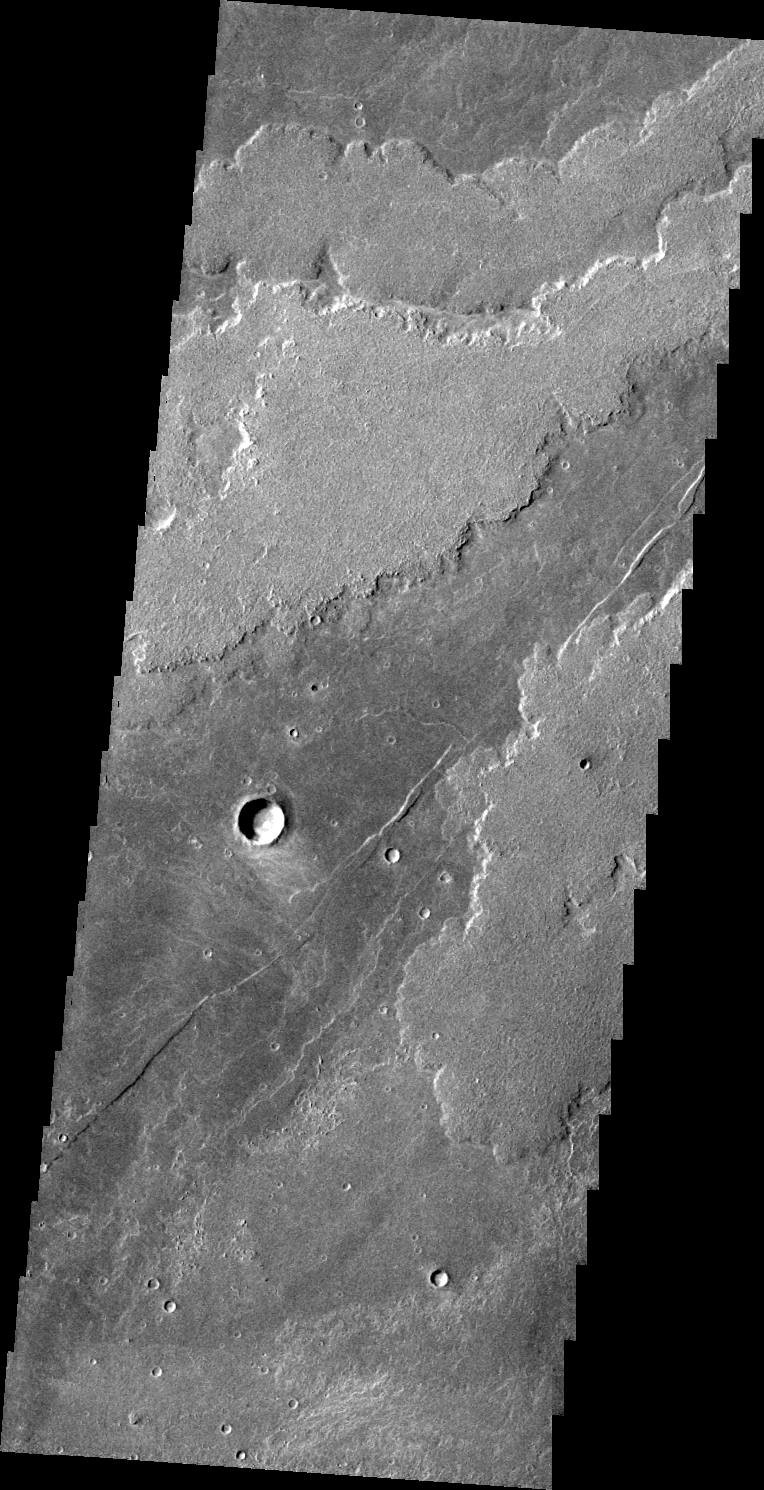

Arsia Mons Flows

This VIS image shows lava flows of Arsia Mons.

Image information: VIS instrument. Latitude -21.1N, Longitude 233.0E. 44 meter/pixel resolution.

Please see the THEMIS Data Citation Note for details on crediting THEMIS images.

Note: this THEMIS visual image has not been radiometrically nor geometrically calibrated for this preliminary release. An empirical correction has been performed to remove instrumental effects. A linear shift has been applied in the cross-track and down-track direction to approximate spacecraft and planetary motion. Fully calibrated and geometrically projected images will be released through the Planetary Data System in accordance with Project policies at a later time.

NASA’s Jet Propulsion Laboratory manages the 2001 Mars Odyssey mission for NASA’s Office of Space Science, Washington, D.C. The Thermal Emission Imaging System (THEMIS) was developed by Arizona State University, Tempe, in collaboration with Raytheon Santa Barbara Remote Sensing. The THEMIS investigation is led by Dr. Philip Christensen at Arizona State University. Lockheed Martin Astronautics, Denver, is the prime contractor for the Odyssey project, and developed and built the orbiter. Mission operations are conducted jointly from Lockheed Martin and from JPL, a division of the California Institute of Technology in Pasadena.

Credit: NASA/JPL/ASU